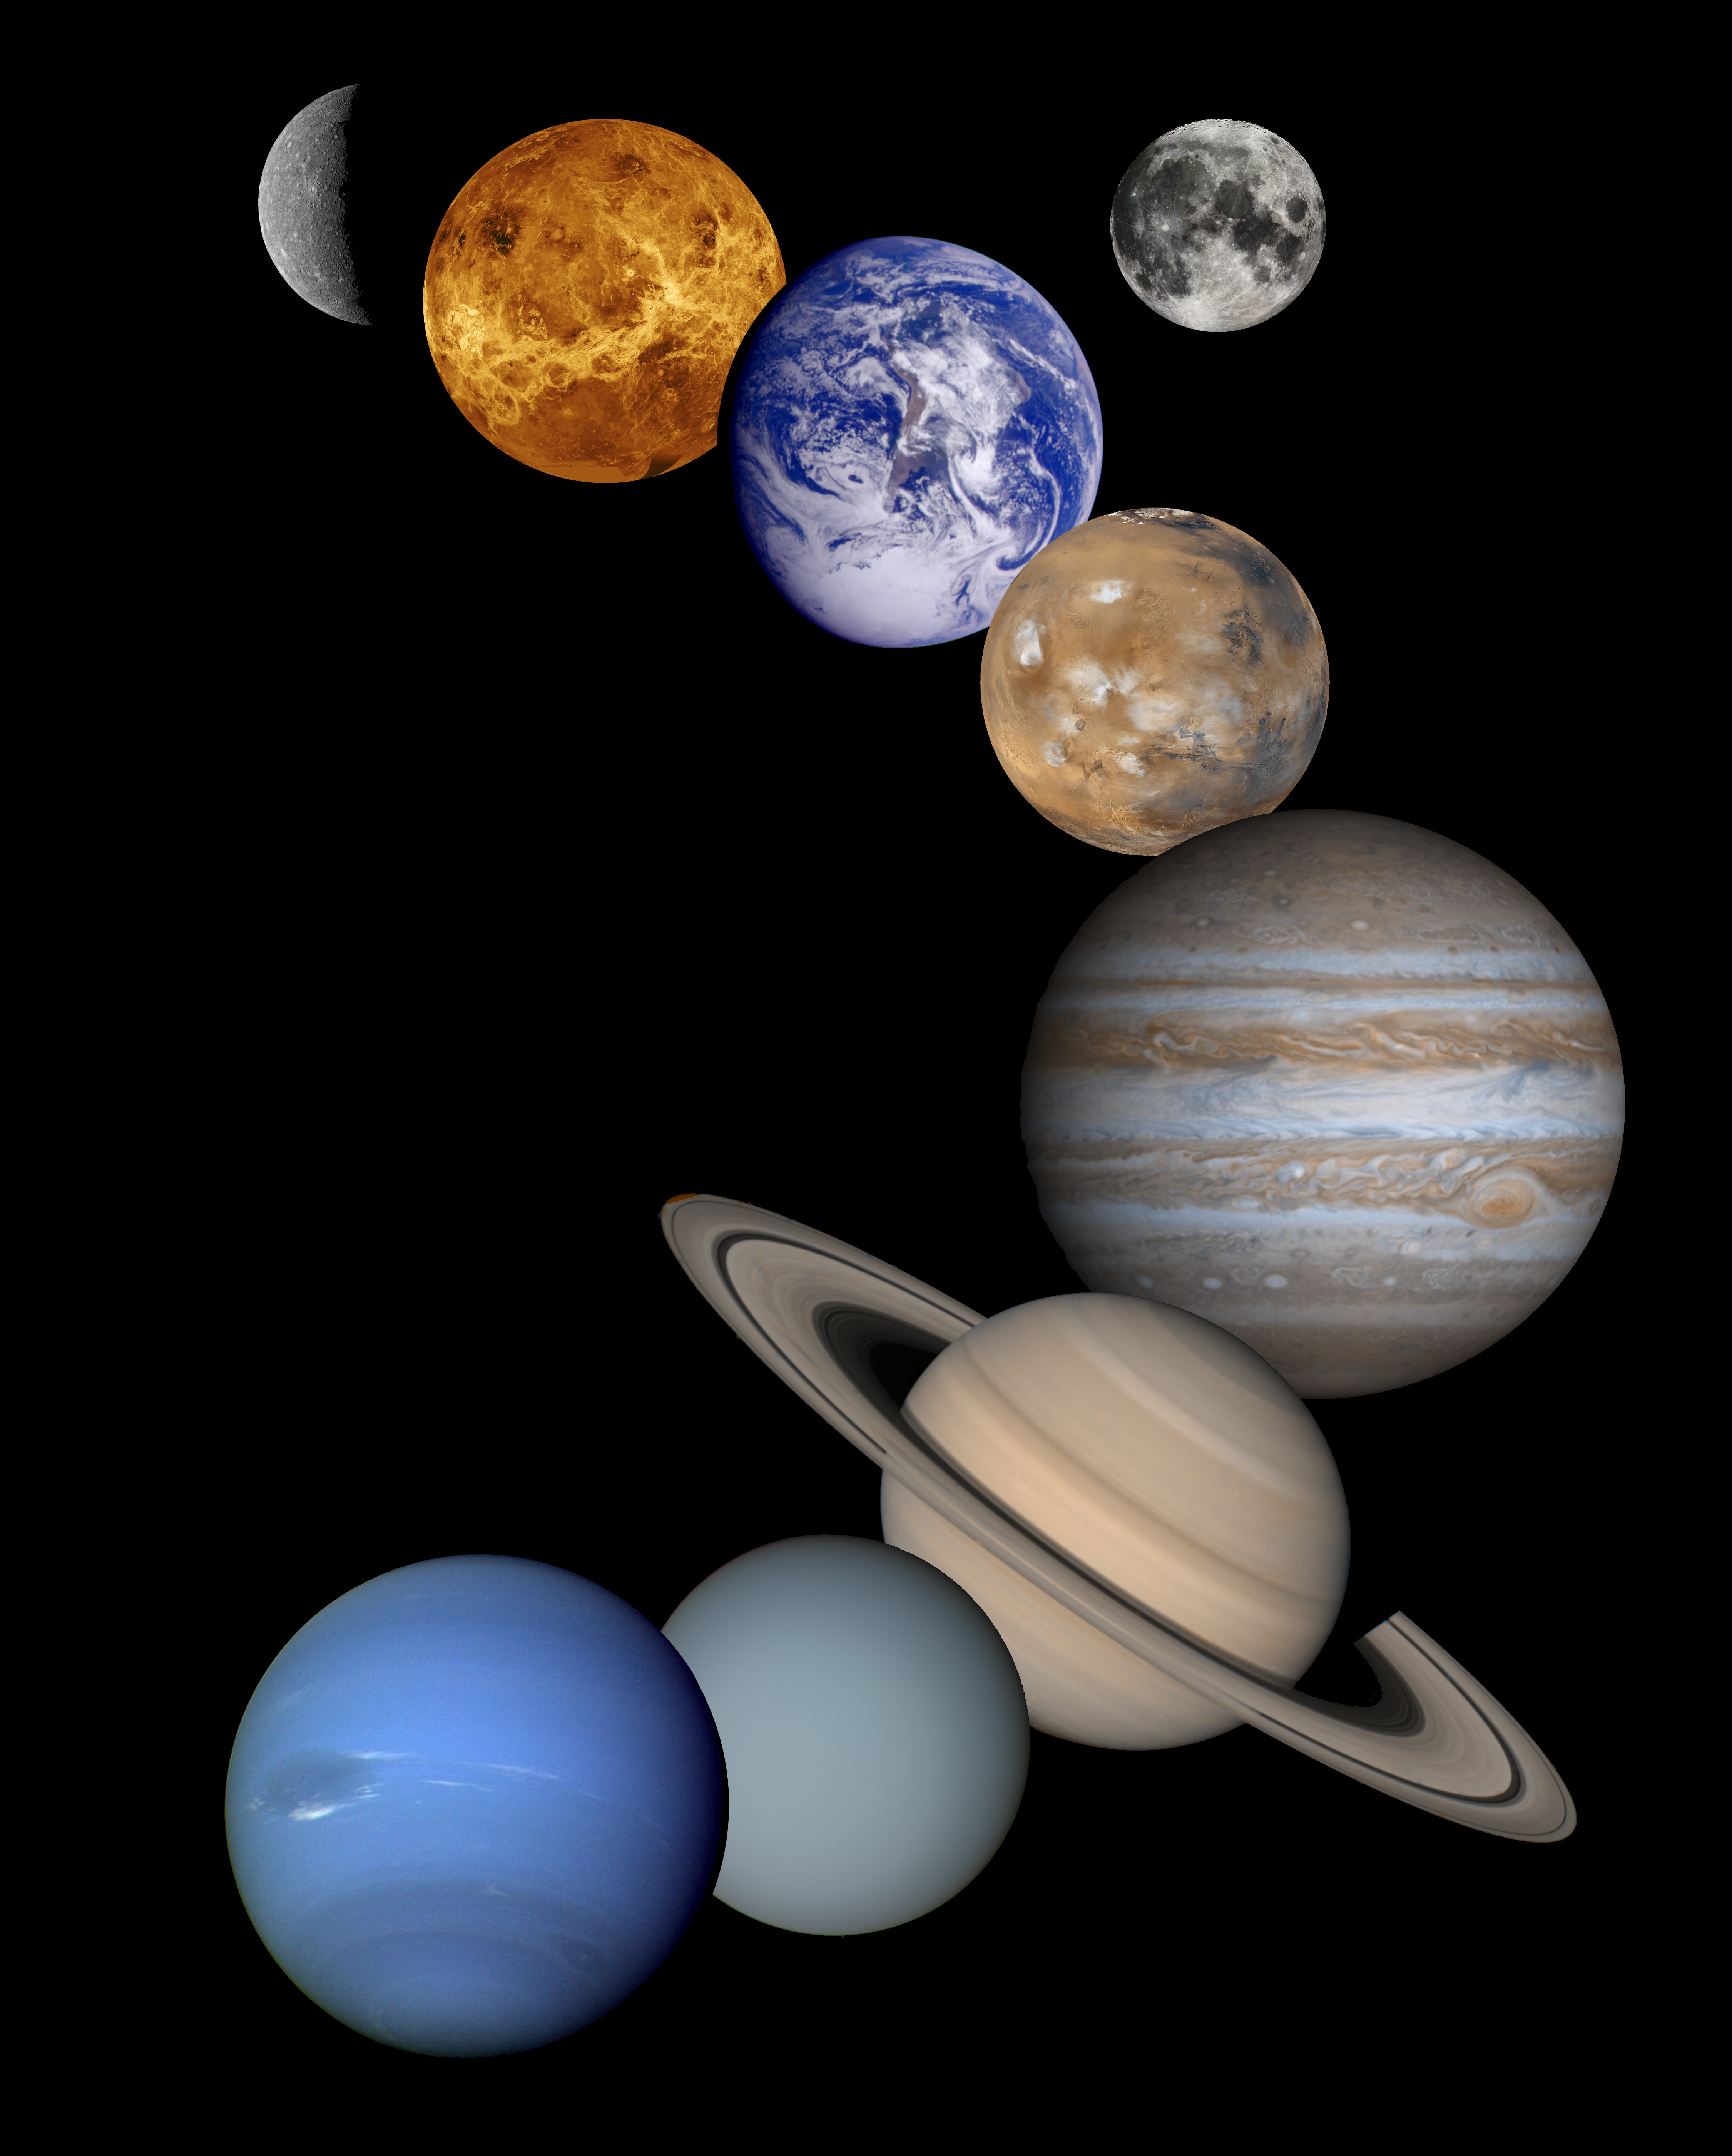

Solar System Montage – High Resolution 2001 Version

This is a montage of planetary images taken by spacecraft managed by the Jet Propulsion Laboratory in Pasadena, CA. Included are (from top to bottom) images of Mercury, Venus, Earth (and Moon), Mars, Jupiter, Saturn, Uranus and Neptune. The spacecraft responsible for these images are as follows:

the Mercury image was taken by Mariner 10,the Venus image by Magellan,the Earth and Moon images by Galileo,the Mars image by Mars Global Surveyor, the Jupiter image by Cassini, and the Saturn, Uranus and Neptune images by Voyager. Pluto is not shown as no spacecraft has yet visited it.
The inner planets (Mercury, Venus, Earth, Moon, and Mars) are roughly to scale to each other; the outer planets (Jupiter, Saturn, Uranus, and Neptune) are roughly to scale to each other. Two other versions of this montage exist, PIA01341 and PIA00545, which include data from earlier missions. Actual diameters are given below:

Sun 1,390,000 kmMercury 4,879 kmVenus 12,104 kmEarth 12,756 kmMoon 3,475 kmMars 6,794 kmJupiter 142.984 kmSaturn 120,536 kmUranus 51,118 kmNeptune 49,528 kmPluto 2,390 km

Credit: NASA/JPL